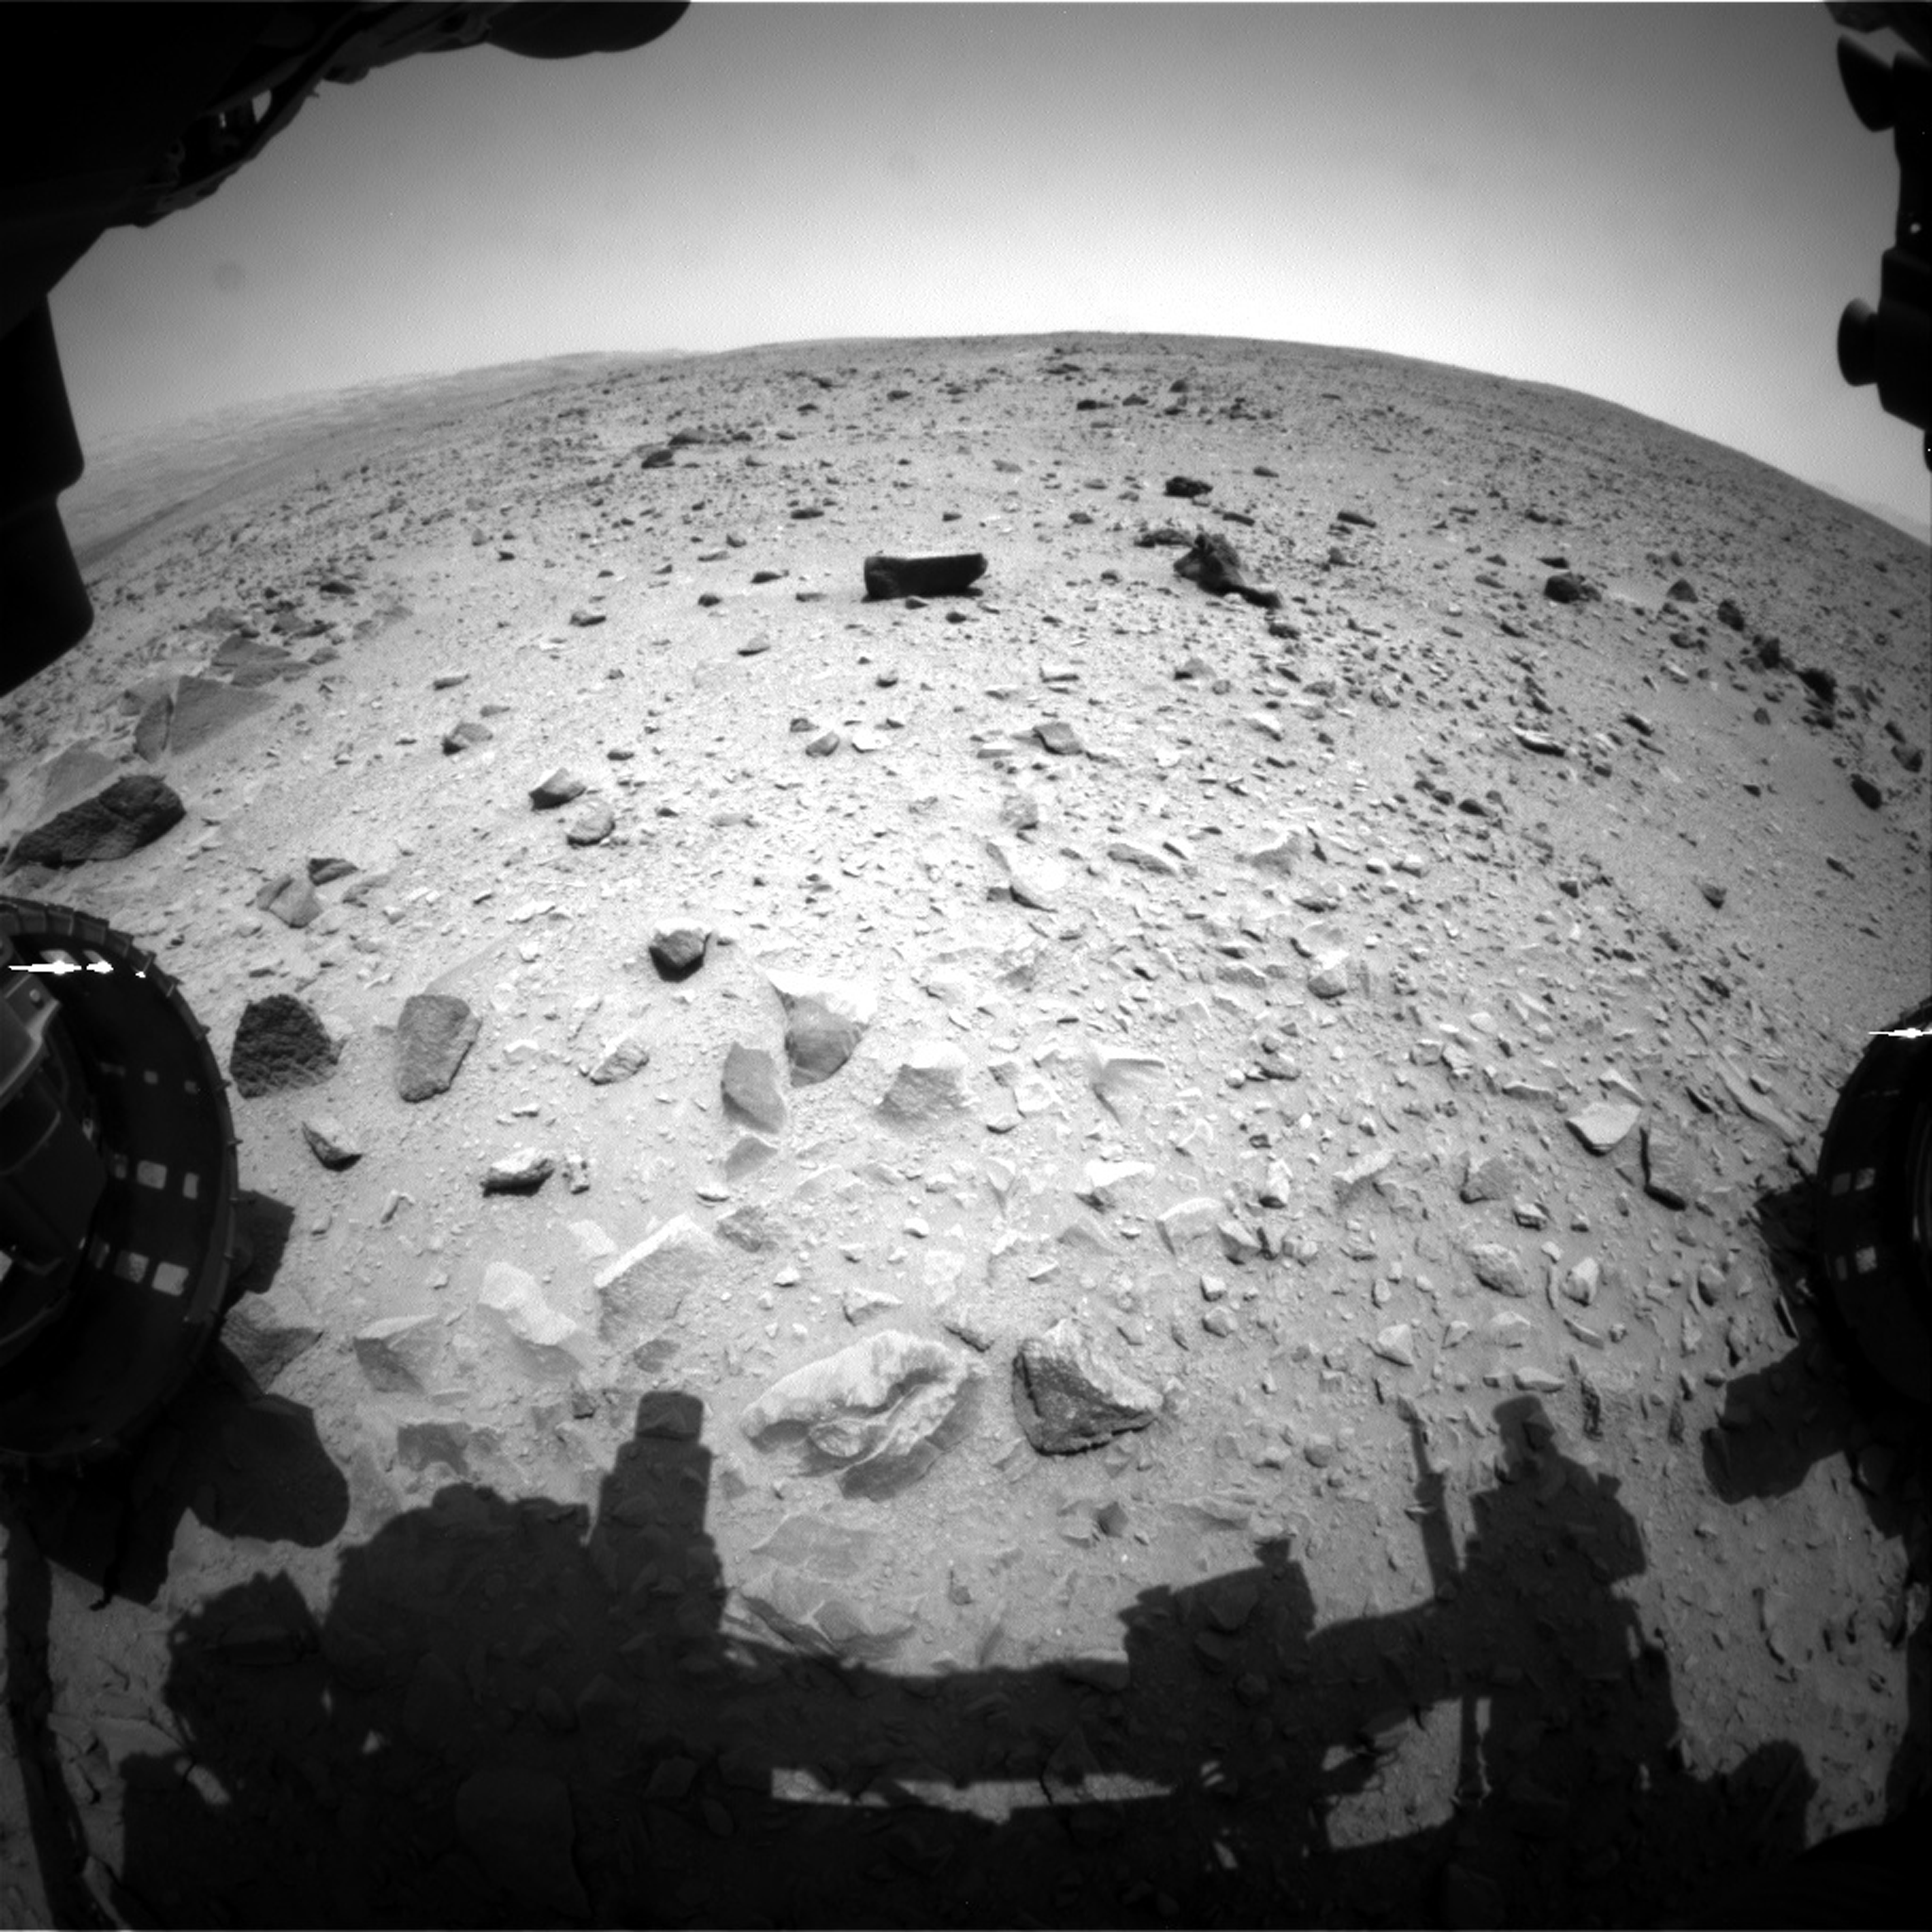

One Down, Many Kilometers to Go

NASA’s Curiosity Mars rover captured this image with its left front Hazard-Avoidance Camera (Hazcam) just after completing a drive that took the mission’s total driving distance past the 1 kilometer (0.62 mile) mark. The image was taken on July 16, 2013, during the afternoon of 335th Martian day, or sol, of Curiosity’s work on Mars. The view is in the direction of the next planned drive, toward the southwest. Portions of the rover’s left and right front wheels are visible at the sides of the scene.

The Sol 335 drive covered about 125 feet (38 meters) and brought the mission’s odometry to about 3,376 feet (1.029 kilometers). In early July 2013, the rover began a multi-month trek from the Glenelg area, where it worked for more than six months, toward a destination area of the lower layers of Mount Sharp, still about 5 miles (8 kilometers) away.

NASA’s Jet Propulsion Laboratory, a division of the California Institute of Technology, Pasadena, manages the Mars Science Laboratory Project for NASA’s Science Mission Directorate, Washington. JPL designed and built the project’s Curiosity rover.

Credit: NASA/JPL-Caltech